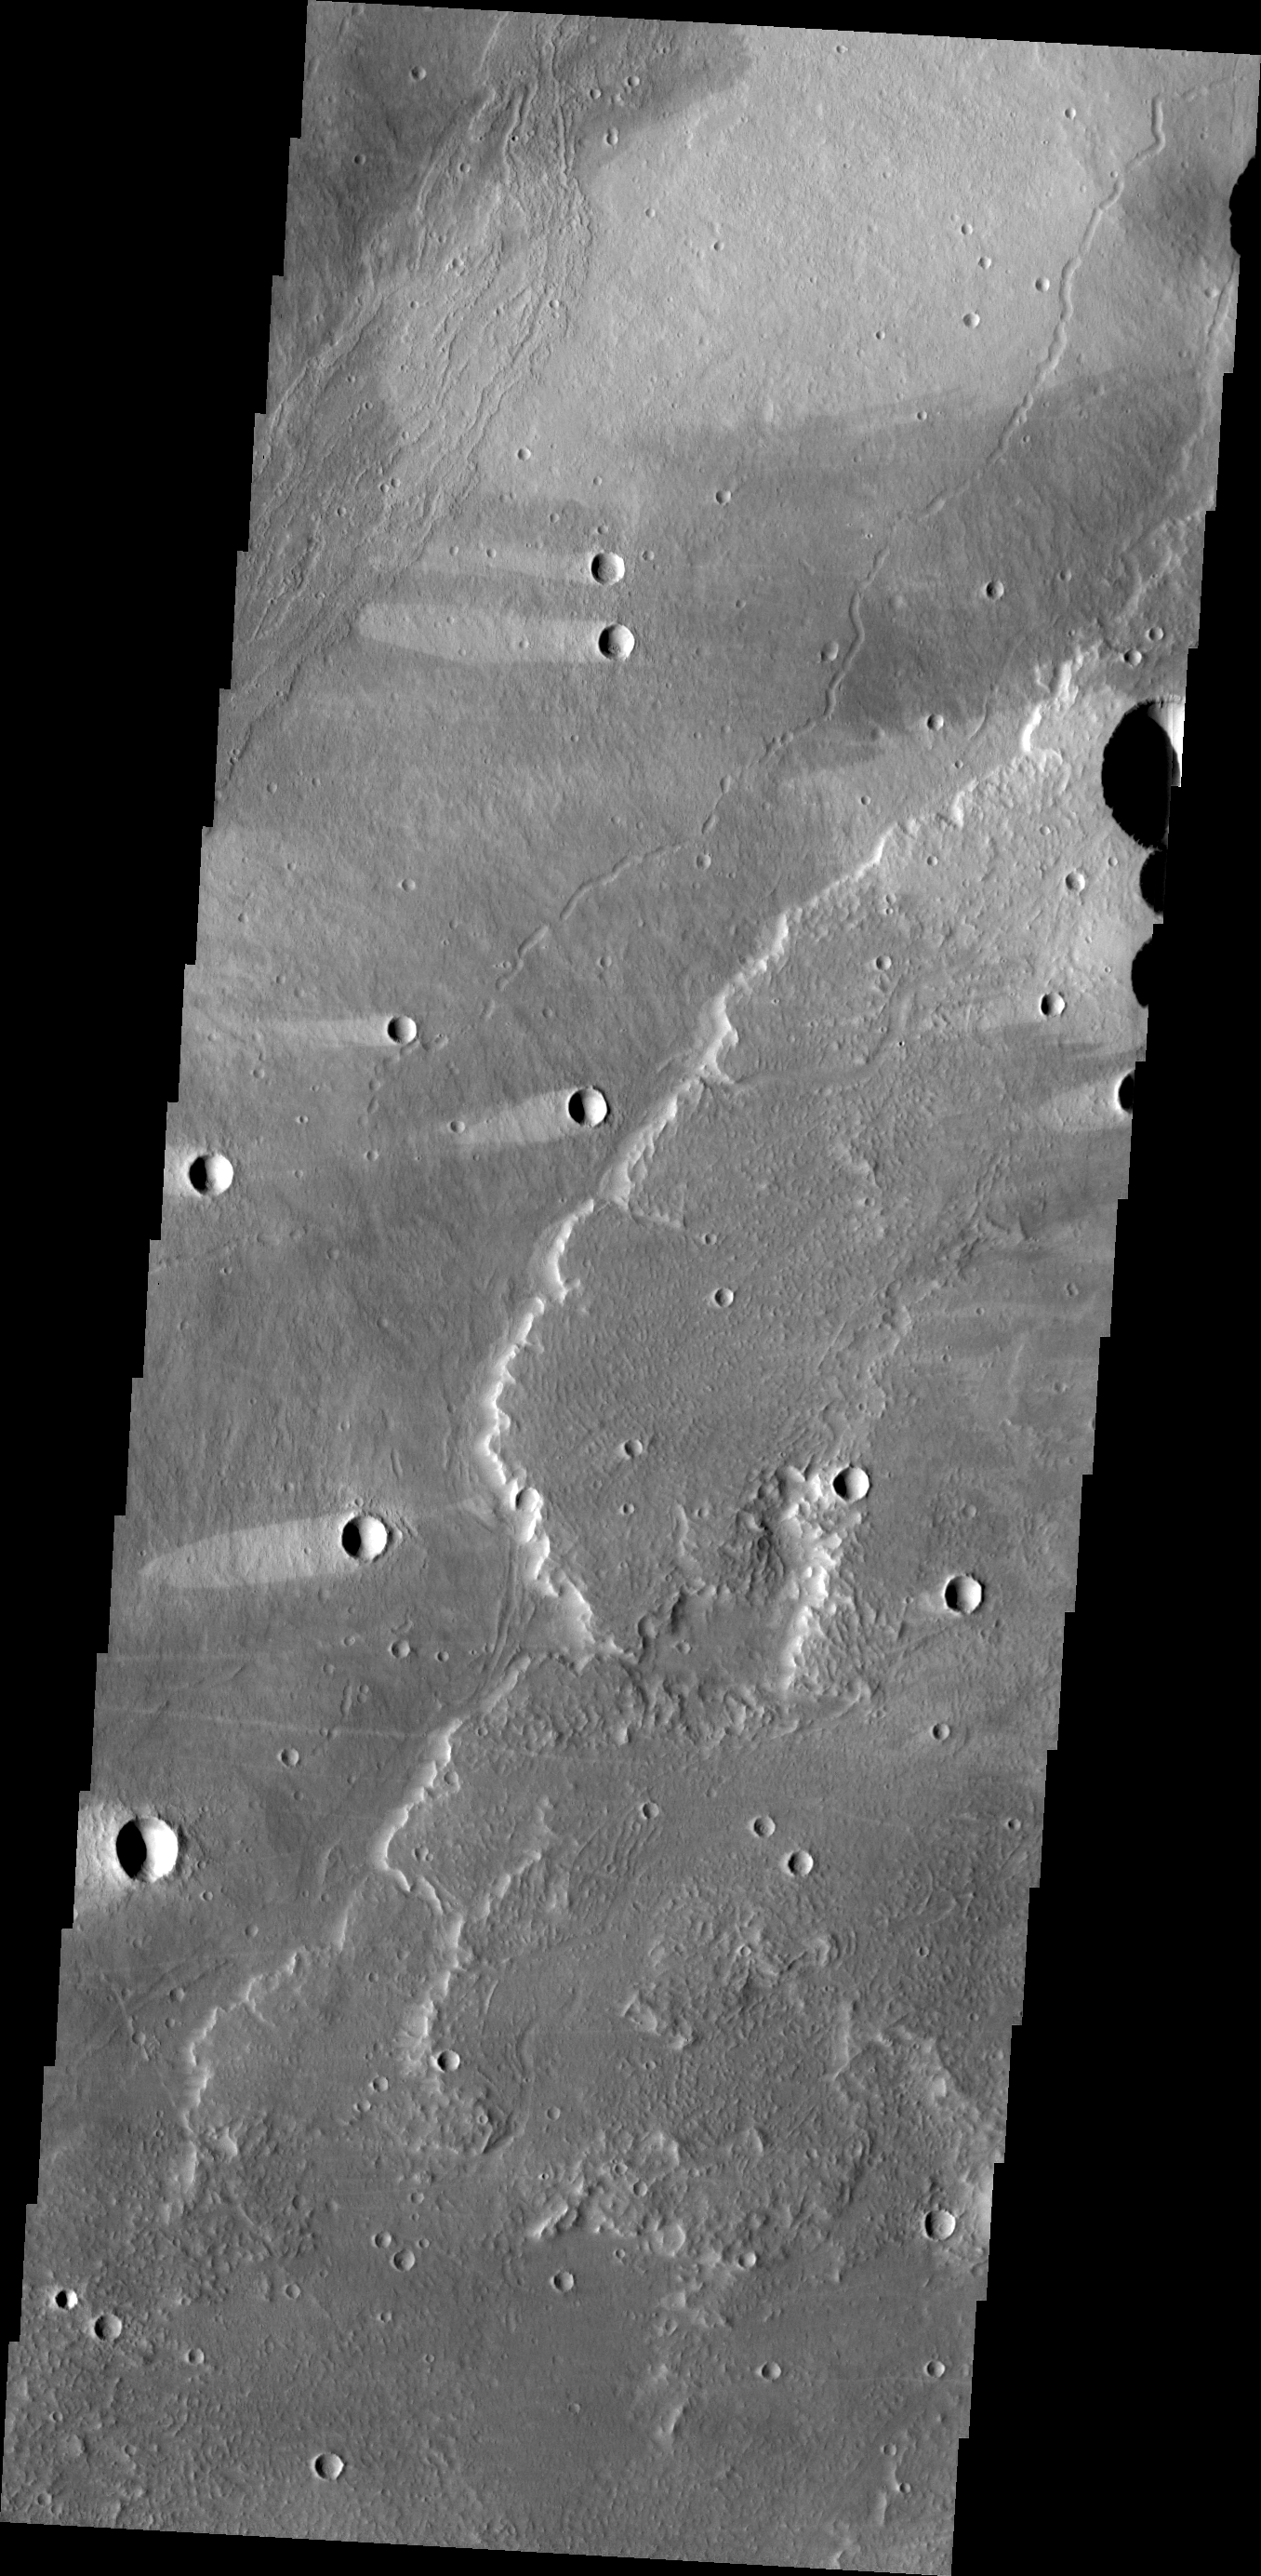

Wind and Rock

This VIS image shows lava flows of Alba Mons and windstreaks behind craters in the area. Windstreak tail directions indicate winds from the East and East-Northeast.

Credit: NASA/JPL/ASU